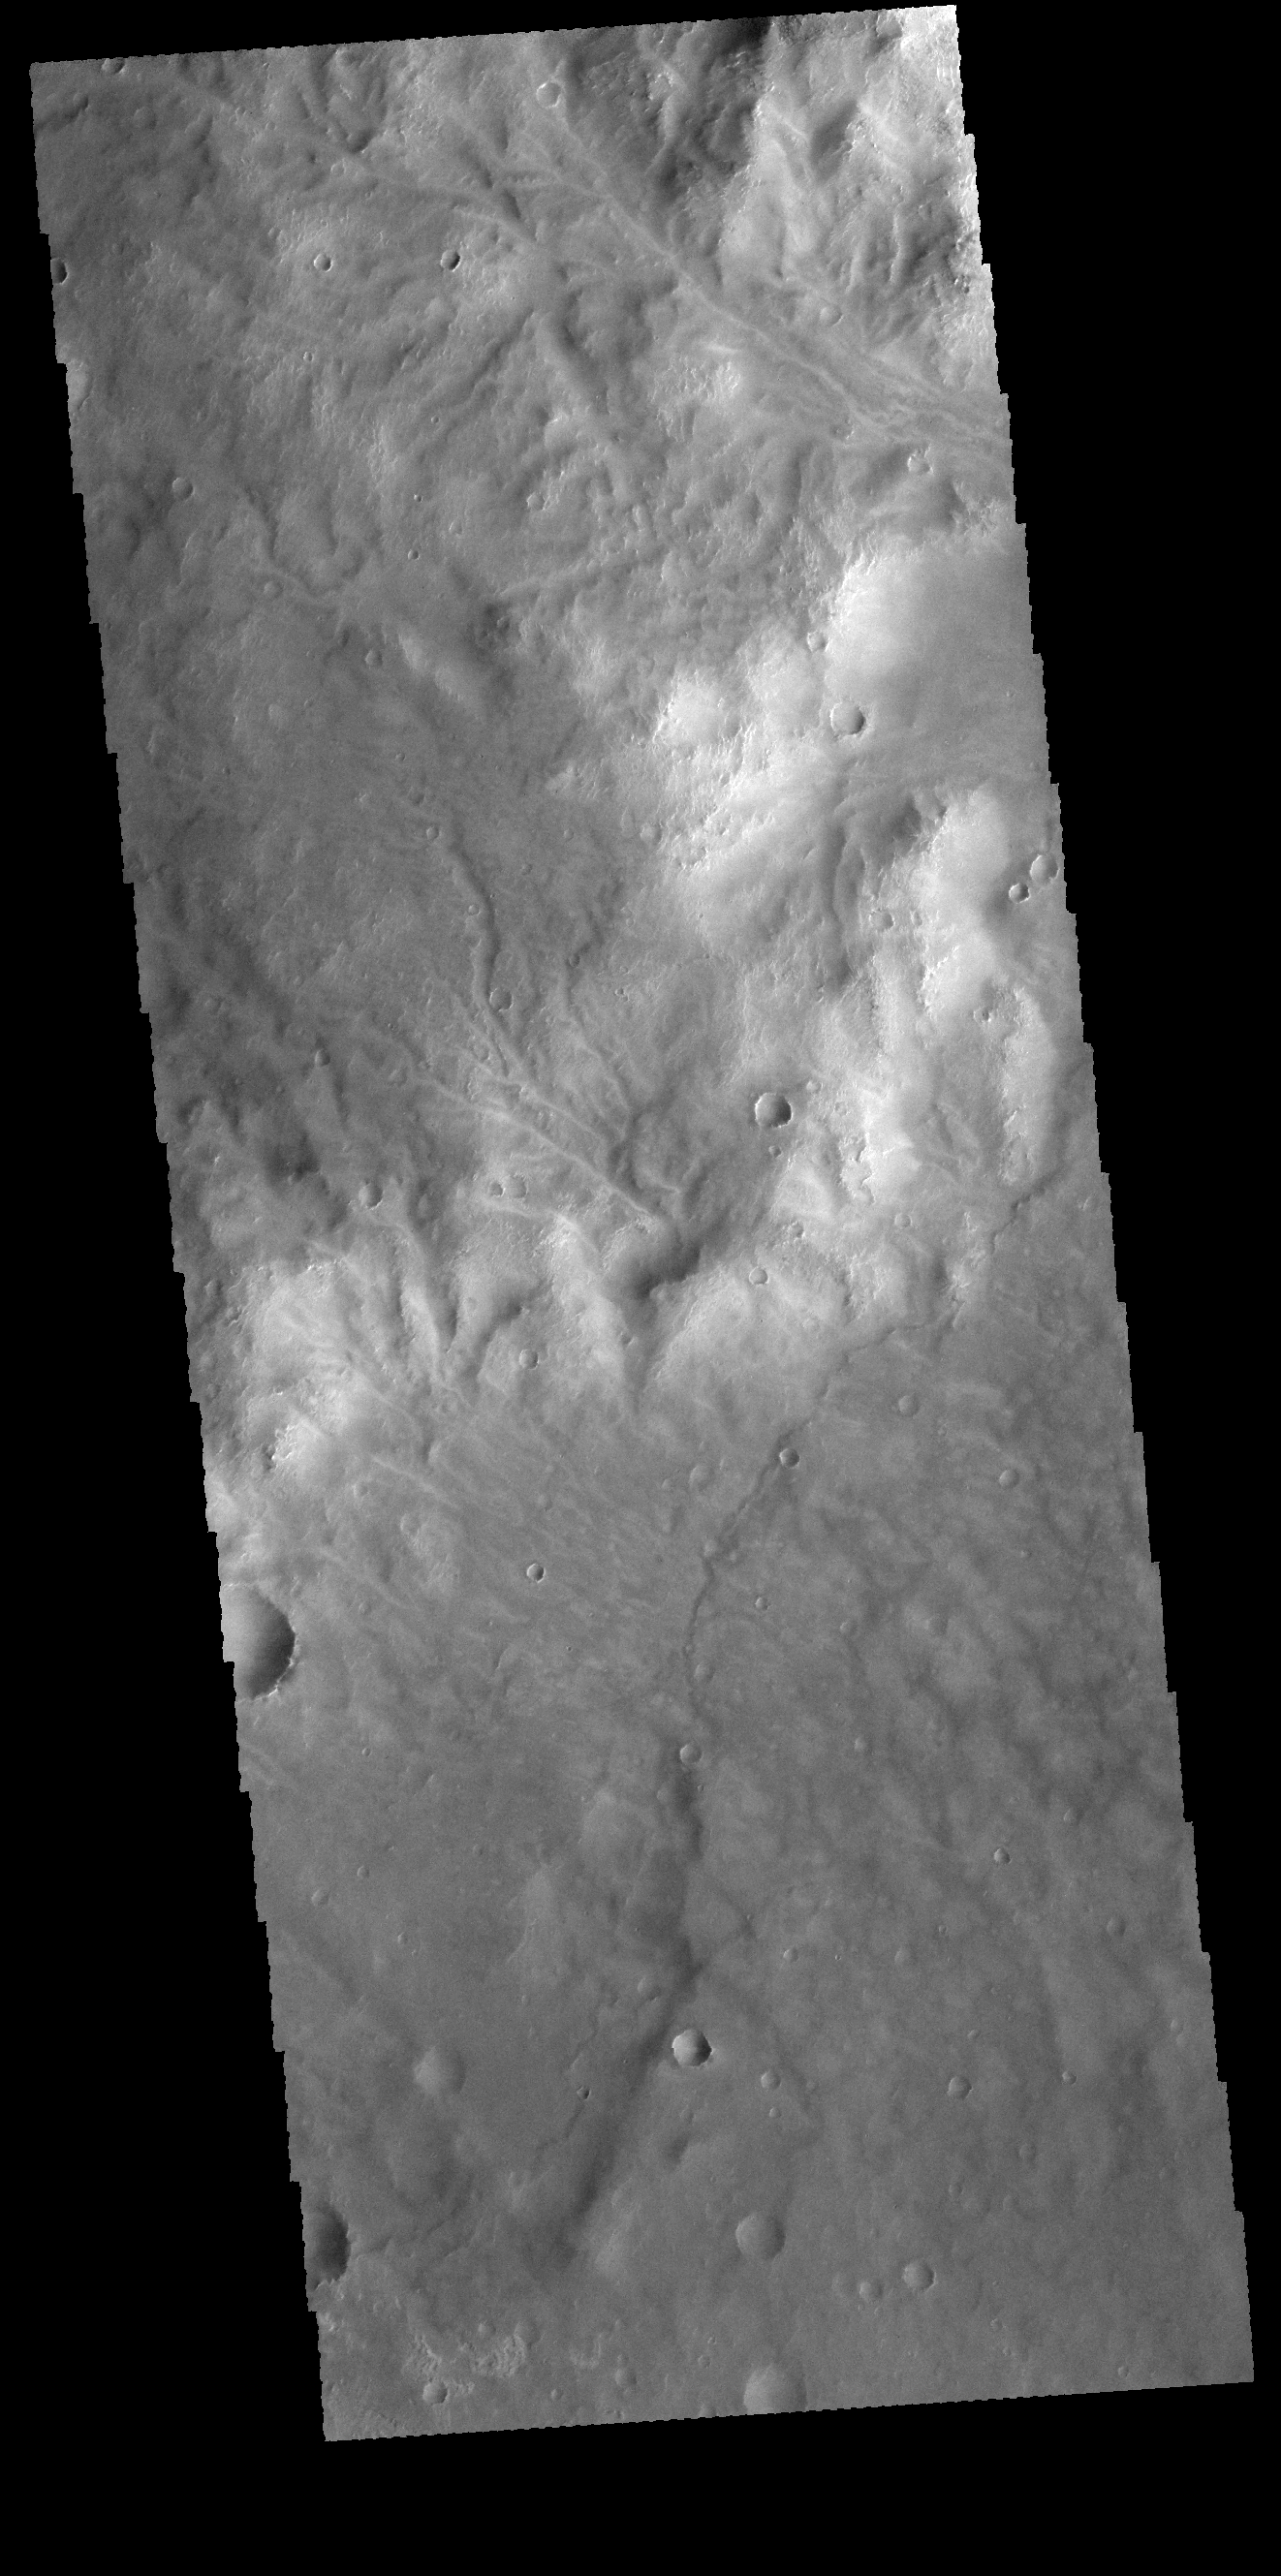

Noachis Terra Channels

Numerous channels dissect the higher elevation material at the top of this image. This image is located in Noachis Terra.

Credit: NASA/JPL-Caltech/ASU